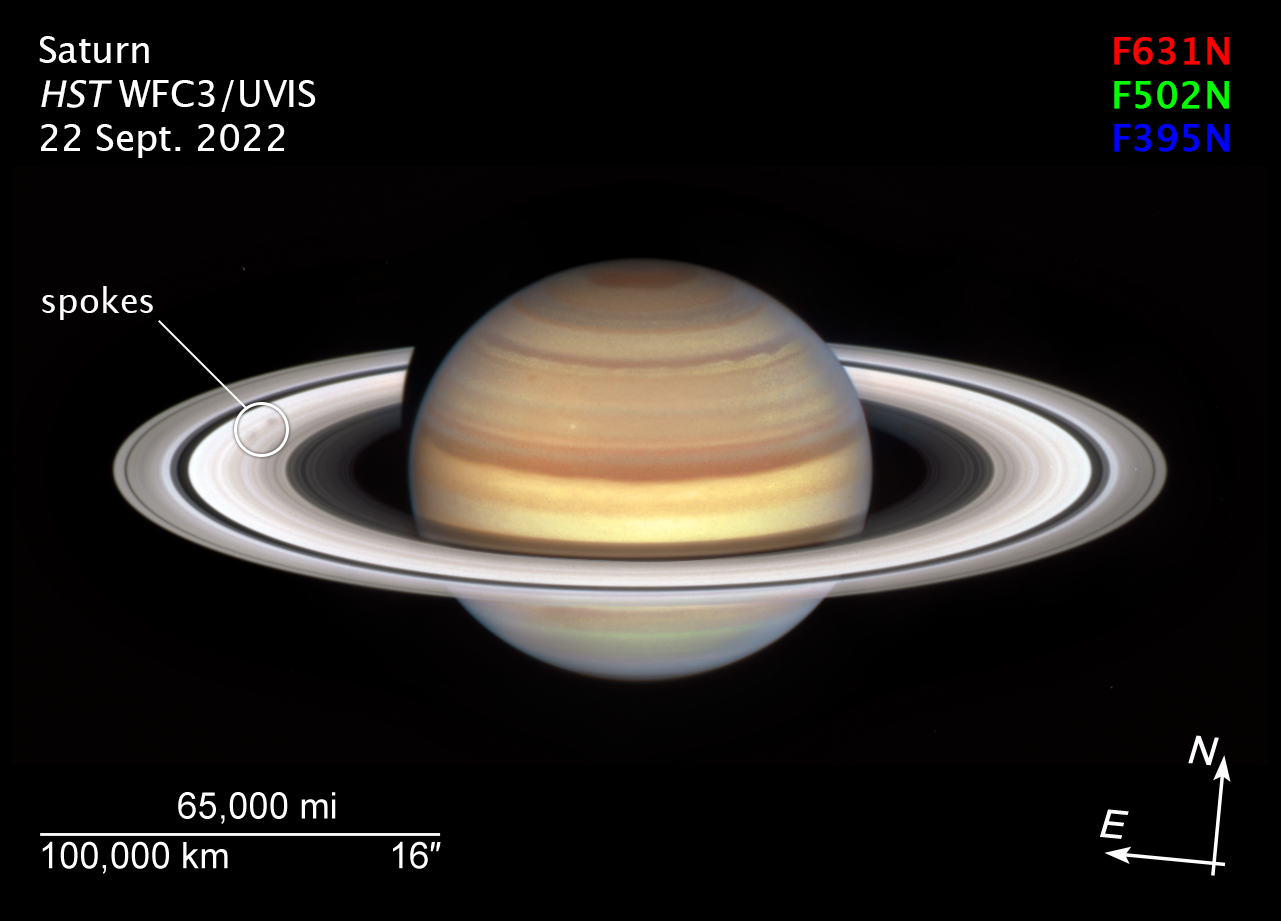

Spokes Spotted in Saturn’s Rings (Compass)

NASA's Hubble Space Telescope has observation time devoted to Saturn each year, thanks to the Outer Planet Atmospheres Legacy (OPAL) program, and the dynamic gas giant planet always shows us something new. This latest image heralds the start of Saturn's "spoke season" with the appearance of two smudgy spokes (shown in the white circle) in the B ring, on the left in the image.

The shape and shading of spokes varies—they can appear light or dark, depending on the viewing angle, and sometimes appear more like blobs than classic radial spoke shapes, as seen here. The ephemeral features don't last long, but as the planet's autumnal equinox approaches on May 6, 2025, more will appear. Scientists will be looking for clues to explain the cause and nature of the spokes. It's suspected they are ring material that is temporarily charged and levitated by interaction between Saturn's magnetic field and the solar wind, but this hypothesis has not been confirmed.

Credit: NASA, ESA, Amy Simon (NASA-GSFC); Image Processing: Alyssa Pagan (STScI)